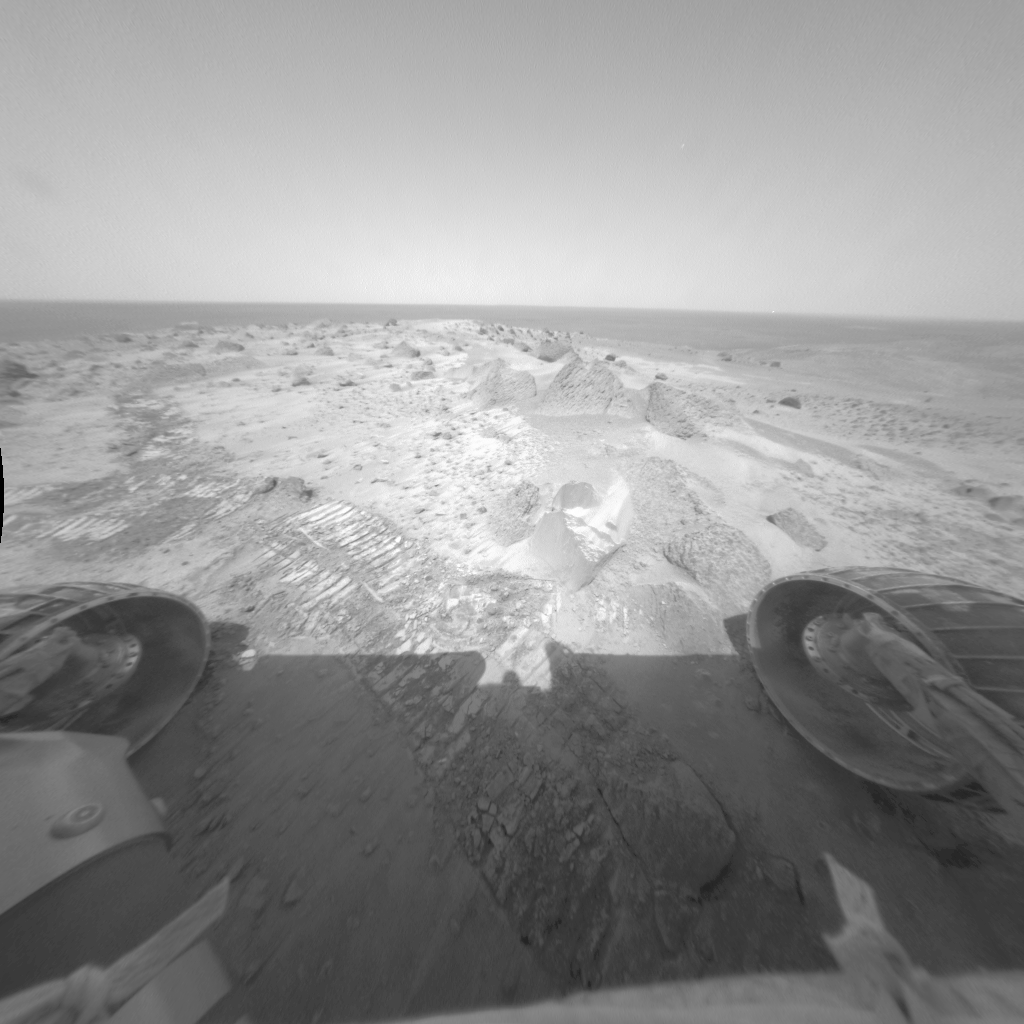

Busy at ‘Lambert’

As NASA’s Spirit rover stood on the summit of “Husband Hill” to acquire a 360-degree panorama, its front hazard-identification cameras took this image of an area called “Lambert.” The rover also used the instruments on its robotic arm to acquire data on an undisturbed soil deposit called “Whymper.” Additional data were collected on soils disturbed by the rover’s wheels.

The soil is marked by wind-blown ripples and dust deposits, indicating that the summit is a very windy place. The soil composition is similar to that of deposits found in the plains, which suggests that wind has homogenized these materials over long distances.

Credit: NASA/JPL/Cornell/USGS